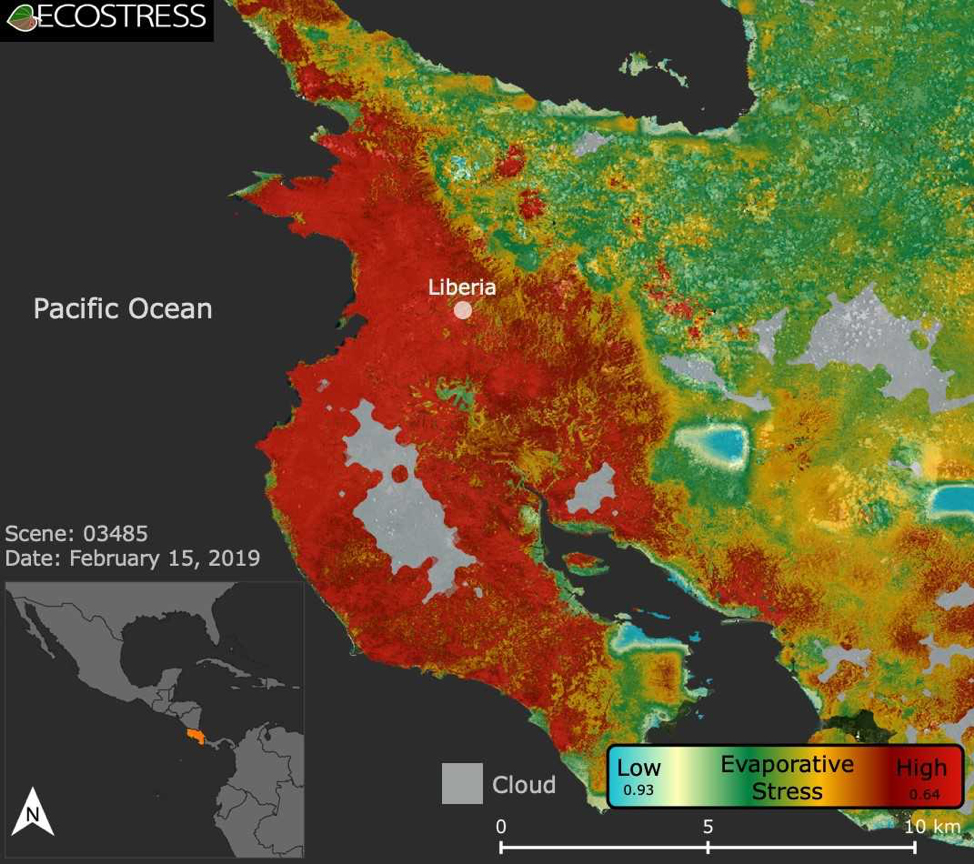

ECOSTRESS Focuses on Costa Rican Drought

This image shows the ECOSTRESS evaporative stress index for the Guanacaste region of Costa Rica (in red on inset map, left) a few months after the onset of a major Central American drought. Red indicates high plant water stress, yellow is moderate stress and greens/blues are low stress. Light gray is cloud cover. The index measures how much water plants are using relative to how much they would use under optimal conditions; low numbers correlate with high stress.

ECOSTRESS launched on June 29, 2018, as part of a SpaceX commercial resupply mission to the International Space Station. Its primary mission is to detect plant health by monitoring Earth’s surface temperature. However, surface temperature data are also useful in detecting other heat-related phenomena — like heat waves, volcanoes and fires.

JPL built and manages the ECOSTRESS mission for NASA’s Earth Science Division in the Science Mission Directorate at NASA Headquarters in Washington. ECOSTRESS is an Earth Venture Instrument mission; the program is managed by NASA’s Earth System Science Pathfinder program at NASA’s Langley Research Center in Hampton, Virginia.

Credit: NASA/JPL-Caltech